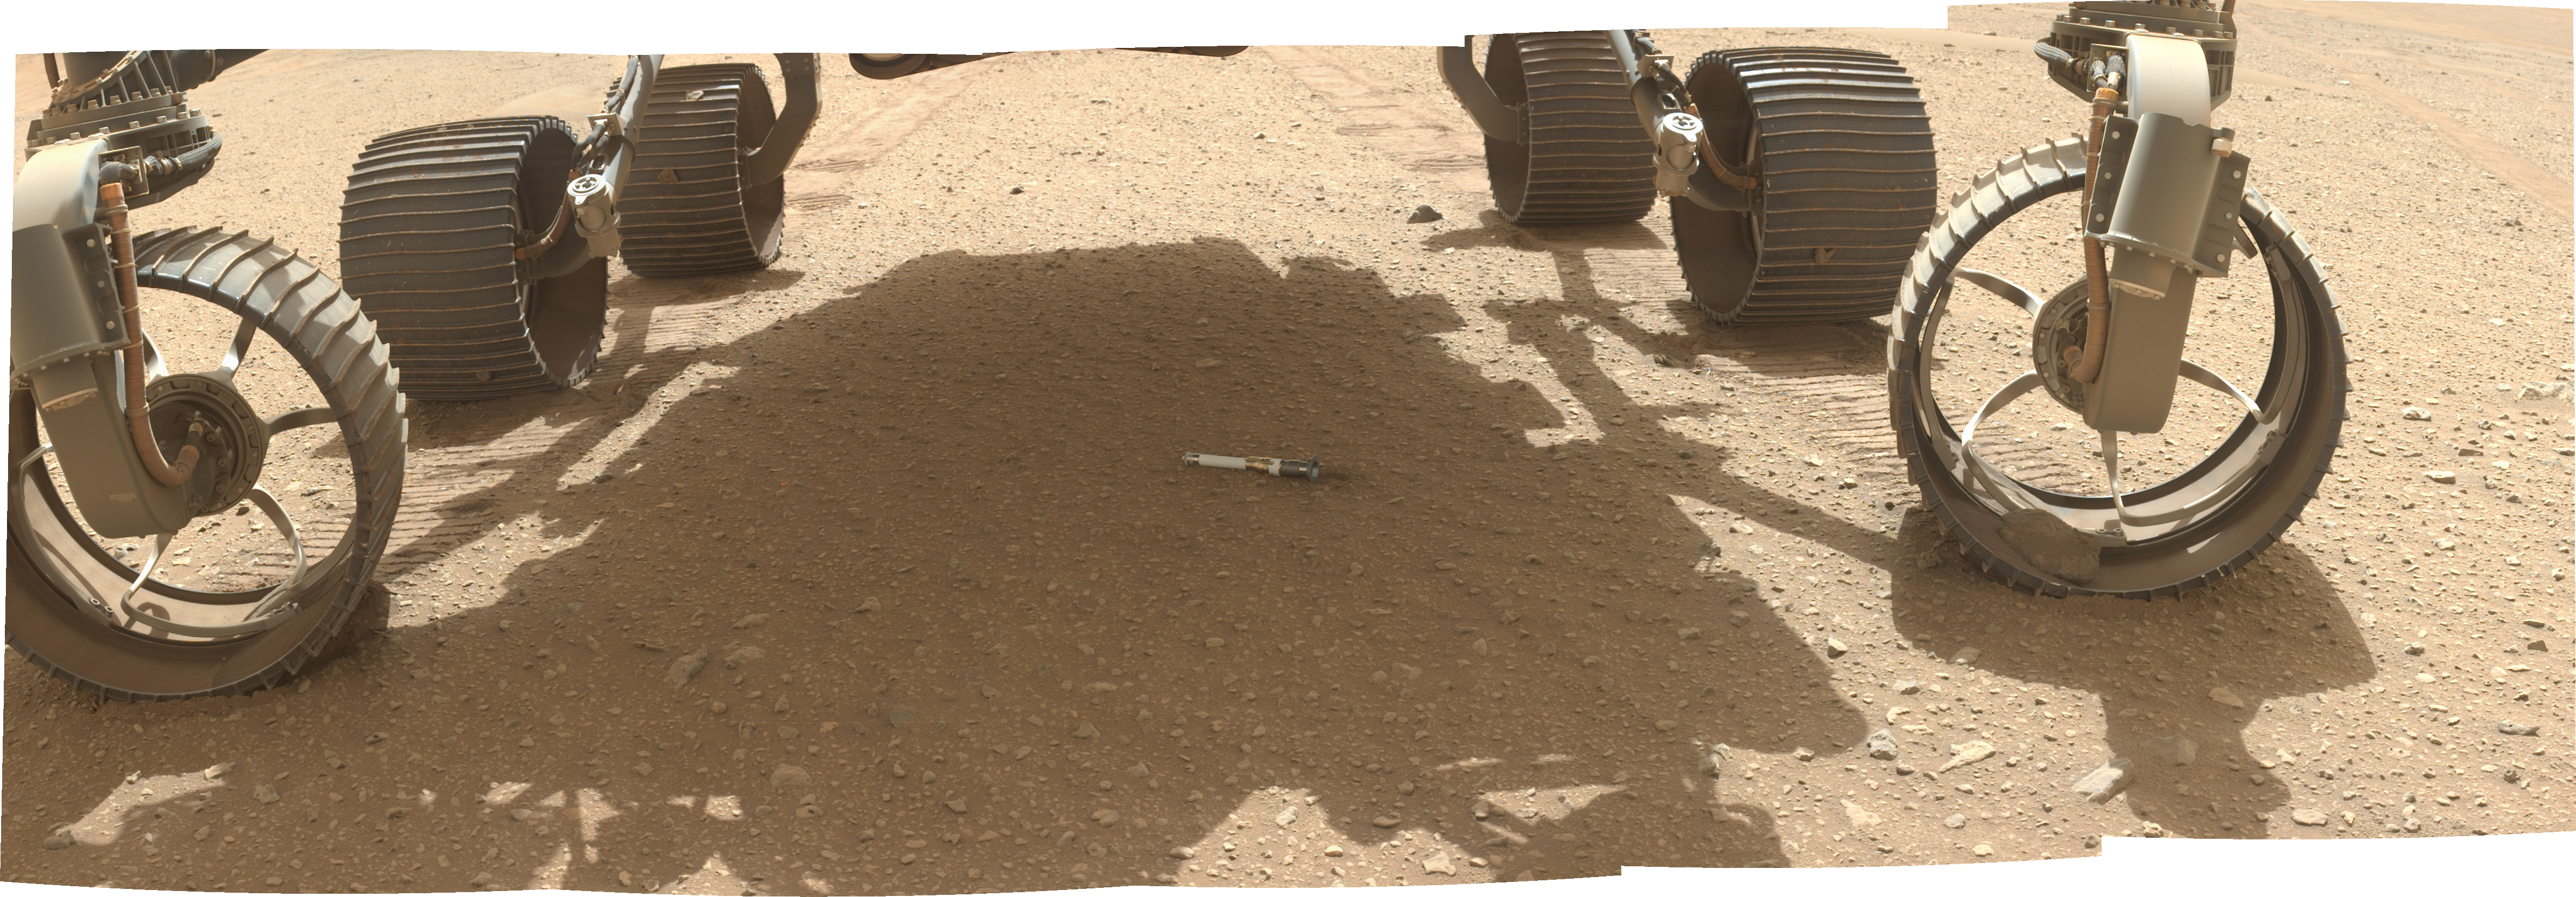

WATSON Documents First Sample on the Martian Surface

NASA’s Perseverance rover deposited the first of several sample tubes onto the Martian surface on Dec. 21, 2022, the 653rd Martian day, or sol, of the mission. This composite image of the tube, filled with a sample of igneous rock, is made up of a series of stitched-together images taken by a camera called WATSON (Wide Angle Topographic Sensor for Operations and eNgineering) on the end of the rover’s 7-foot-long (2-meter-long) robotic arm.

Perseverance has been taking duplicate samples from each rock target the mission selects. After having dropped its first sample on the surface, the rover now has 17 samples in its belly, including one atmospheric sample. Based on the architecture of the Mars Sample Return campaign, the rover would deliver samples to a robotic lander carrying a small rocket that would blast them off to space.

The depot will serve as a backup if Perseverance can’t deliver its samples. In that case, a pair of Sample Recovery Helicopters would be called upon to pick up the sample tubes and deliver them to the lander.

A key objective for Perseverance’s mission on Mars is astrobiology, including the search for signs of ancient microbial life. The rover will characterize the planet’s geology and past climate, pave the way for human exploration of the Red Planet, and be the first mission to collect and cache Martian rock and regolith (broken rock and dust).

Subsequent NASA missions, in cooperation with ESA (European Space Agency), would send spacecraft to Mars to collect these sealed samples from the surface and return them to Earth for in-depth analysis.

The Mars 2020 Perseverance mission is part of NASA’s Moon to Mars exploration approach, which includes Artemis missions to the Moon that will help prepare for human exploration of the Red Planet.

NASA’s Jet Propulsion Laboratory, which is managed for the agency’s by Caltech in Pasadena, California, built and manages operations of the Perseverance rover. WATSON and ACI were built by Malin Space Science Systems (MSSS) in San Diego and are operated jointly by MSSS and JPL.

Credit: NASA/JPL-Caltech/MSSS